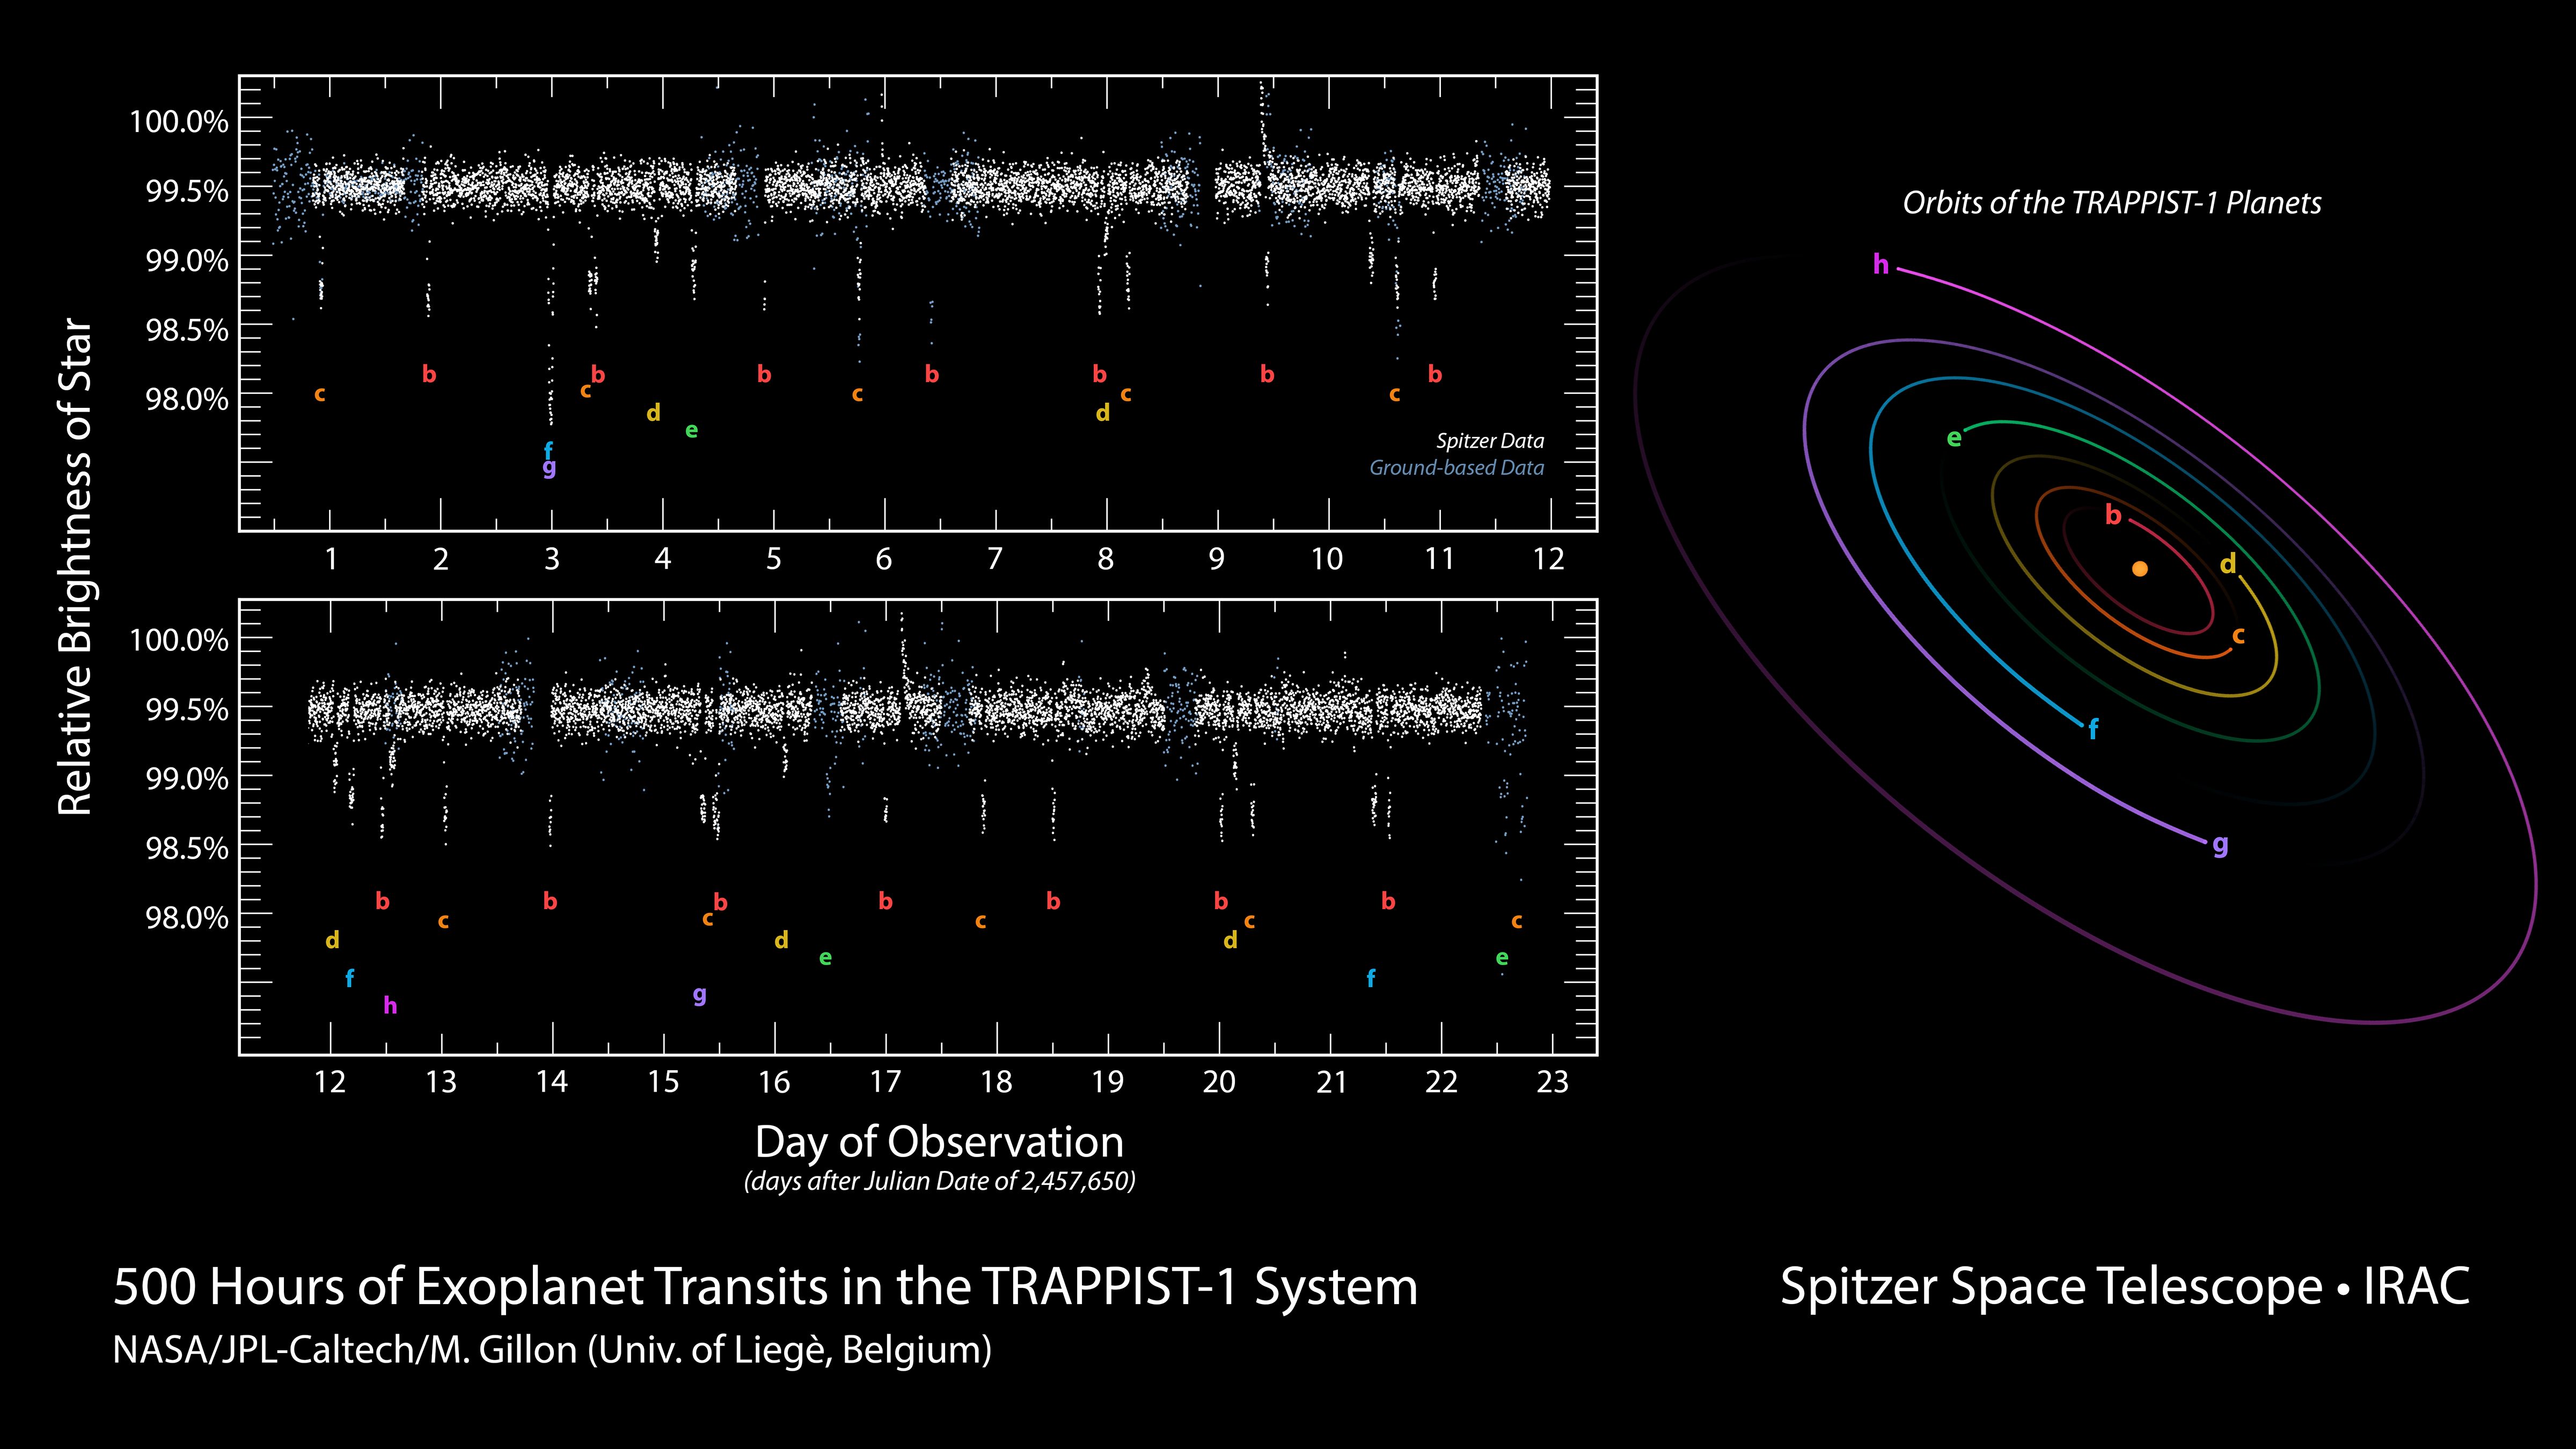

500 Hours of Spitzer Observations of TRAPPIST-1

This data plot shows infrared observations by NASAs Spitzer Space Telescope of a system of seven planets orbiting TRAPPIST-1, an ultracool dwarf star. Over 21 days, Spitzer measured the drop in light as each planet passed in front of the star. Spitzer was able to identify a total of seven rocky worlds, including three in the habitable zone where liquid water might be found.

This plot shows the change in light as each planet passes in front of its star. A diagram of the layouts of the orbits is shown on the right. The study established the planets' size, distance from their sun and, for some of them, their approximate mass and density. It also established that some, if not all, these planets are tidally locked, meaning one face of the planet permanently faces their sun.

The system has been revealed through observations from NASA's Spitzer Space Telescope and the ground-based TRAPPIST (TRAnsiting Planets and PlanetesImals Small Telescope) telescope, as well as other ground-based observatories. The system was named for the TRAPPIST telescope.

Credit: NASA/JPL-Caltech/M. Gillon (Univ. of Lige, Belgium)